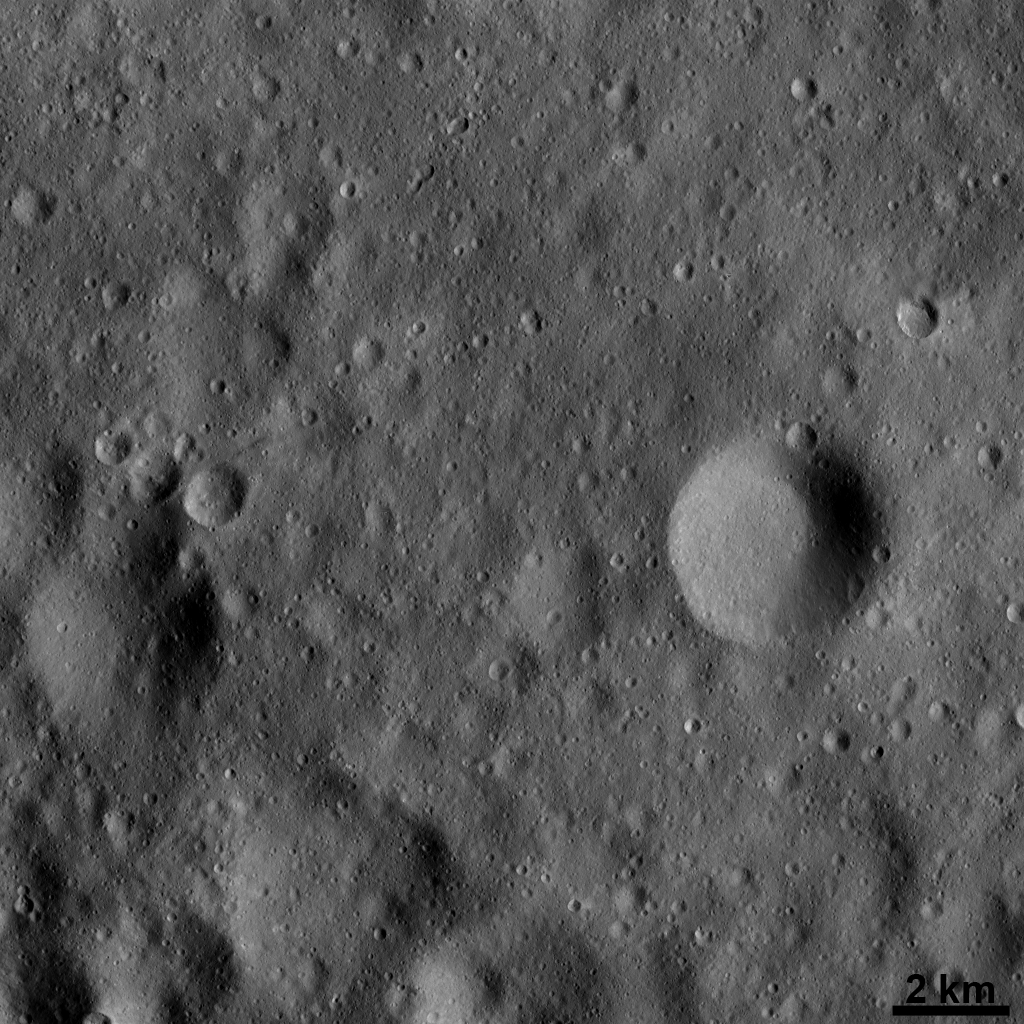

Vesta’s Surface at High Resolution: Dominated by Impact Craters

In this Dawn FC (framing camera) image a large number of craters, formed by collisions into the surface of Vesta, are visible. The craters in this image range in diameter from less than 1 kilometer (0.6 mile) to approximately 4 kilometers (2.5 miles). Whether you are looking at a high-resolution or a low-resolution image, various types of impact craters dominate Vesta’s surface. The relatively large circular depressions in this image are older, heavily degraded impact craters. The craters with sharper rims are fresher craters. Clusters of small secondary craters were created by the impact of material and boulders that were ejected when larger primary craters formed.

This image is located in Vesta’s Oppia quadrangle and the center of the image is 18.6 degrees south latitude, 346.8 degrees east longitude. NASA’s Dawn spacecraft obtained this image with its framing camera on Dec. 13, 2011. This image was taken through the camera’s clear filter. The distance to the surface of Vesta is 190 kilometers (118 miles) and the image has a resolution of about 17.5 meters (57 feet) per pixel. This image was acquired during the LAMO (low-altitude mapping orbit) phase of the mission.

The Dawn mission to Vesta and Ceres is managed by NASA’s Jet Propulsion Laboratory, a division of the California Institute of Technology in Pasadena, for NASA’s Science Mission Directorate, Washington D.C. UCLA is responsible for overall Dawn mission science. The Dawn framing cameras have been developed and built under the leadership of the Max Planck Institute for Solar System Research, Katlenburg-Lindau, Germany, with significant contributions by DLR German Aerospace Center, Institute of Planetary Research, Berlin, and in coordination with the Institute of Computer and Communication Network Engineering, Braunschweig. The Framing Camera project is funded by the Max Planck Society, DLR, and NASA/JPL.

Credit: NASA/JPL-Caltech/UCLA/MPS/DLR/IDA